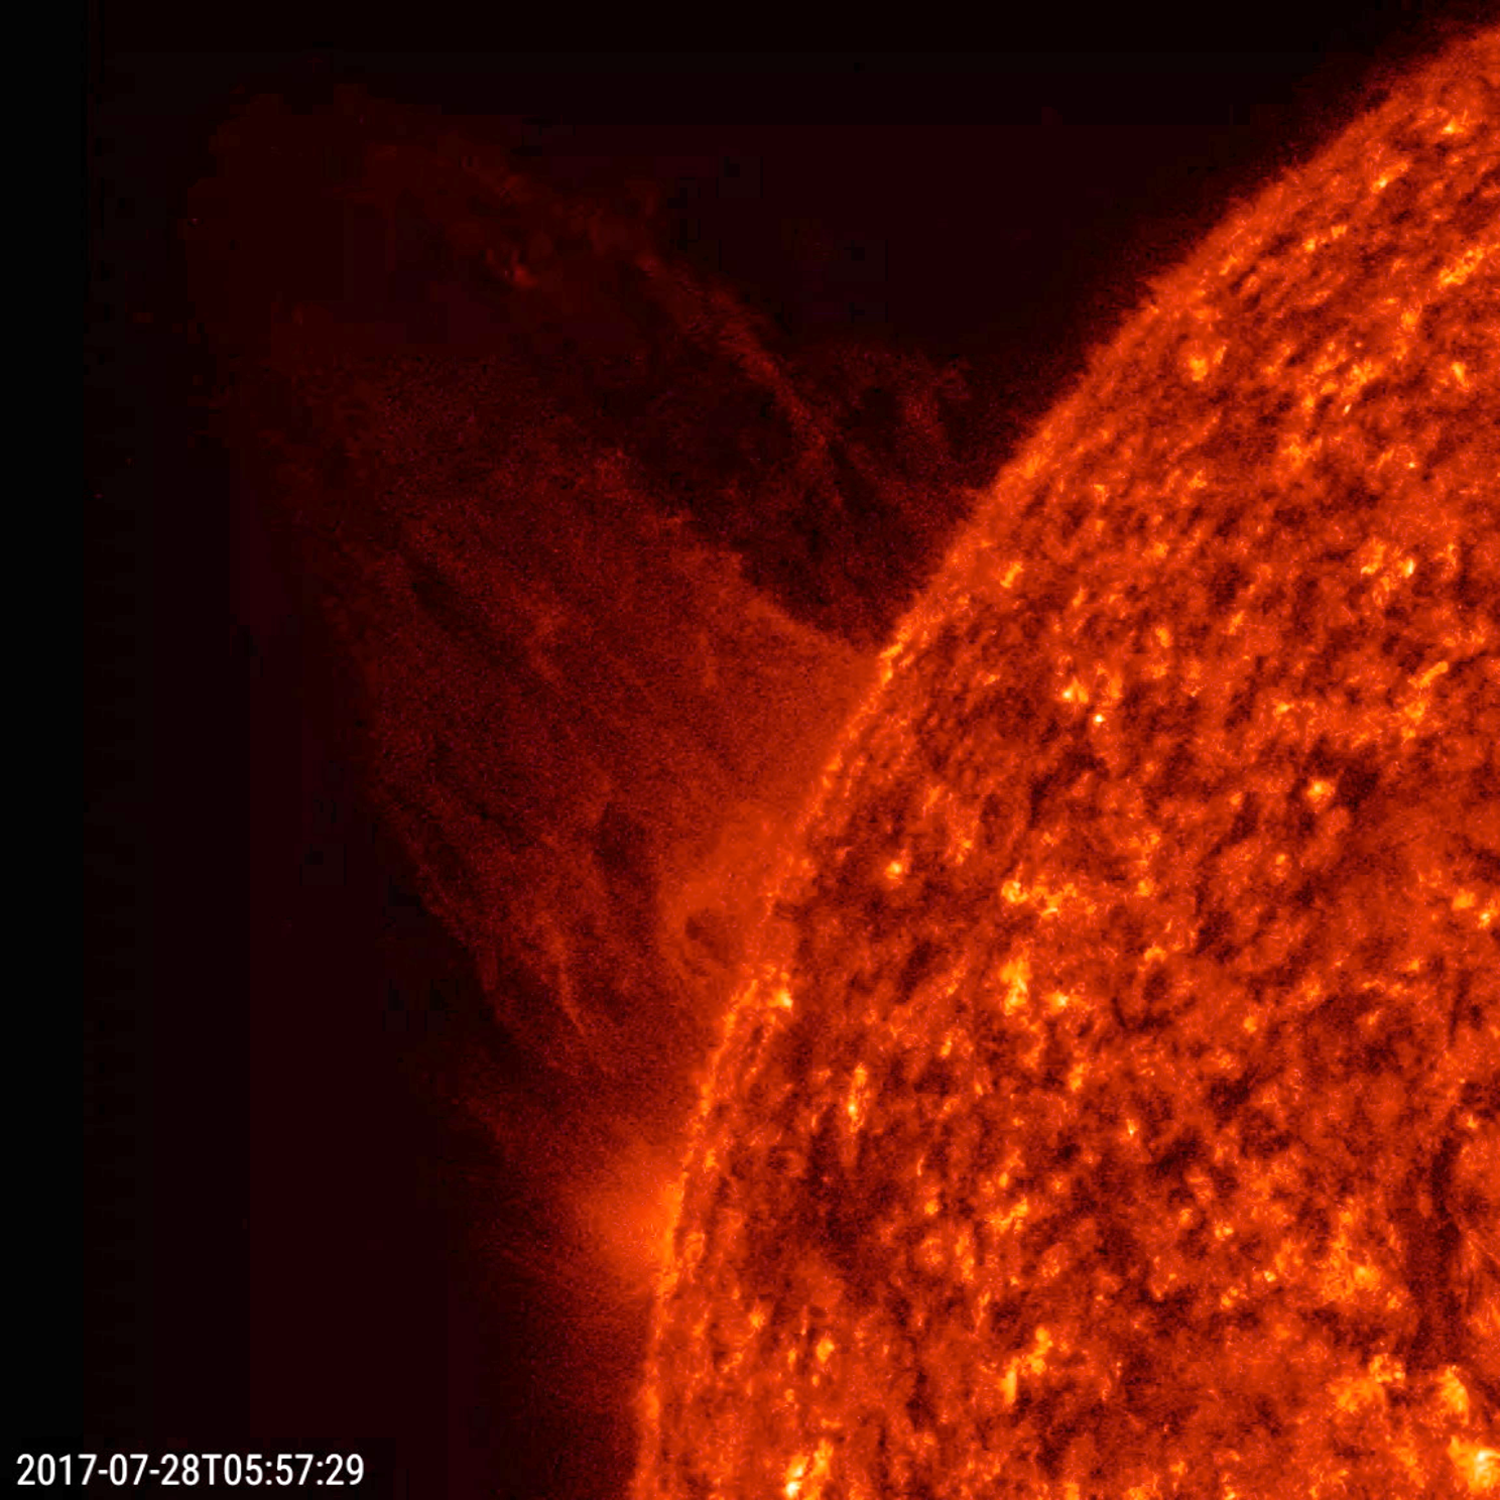

Sheet of Plasma

A sheet of plasma blasted out into space from just behind the edge of the sun (July 28, 2017). While some material escaped into space, a portion of it was unable to break the pull of gravity and the magnetic forces nearby and can be seen falling back to the sun. The 3.5 hours of action was captured in a wavelength of extreme ultraviolet light.

Movies
PIA21866_Sheet_of_Plasma_big.mp4
PIA21866_Sheet_of_Plasma_sm.mp4

SDO is managed by NASA’s Goddard Space Flight Center, Greenbelt, Maryland, for NASA’s Science Mission Directorate, Washington. Its Atmosphere Imaging Assembly was built by the Lockheed Martin Solar Astrophysics Laboratory (LMSAL), Palo Alto, California.

Credit: NASA/GSFC/Solar Dynamics Observatory